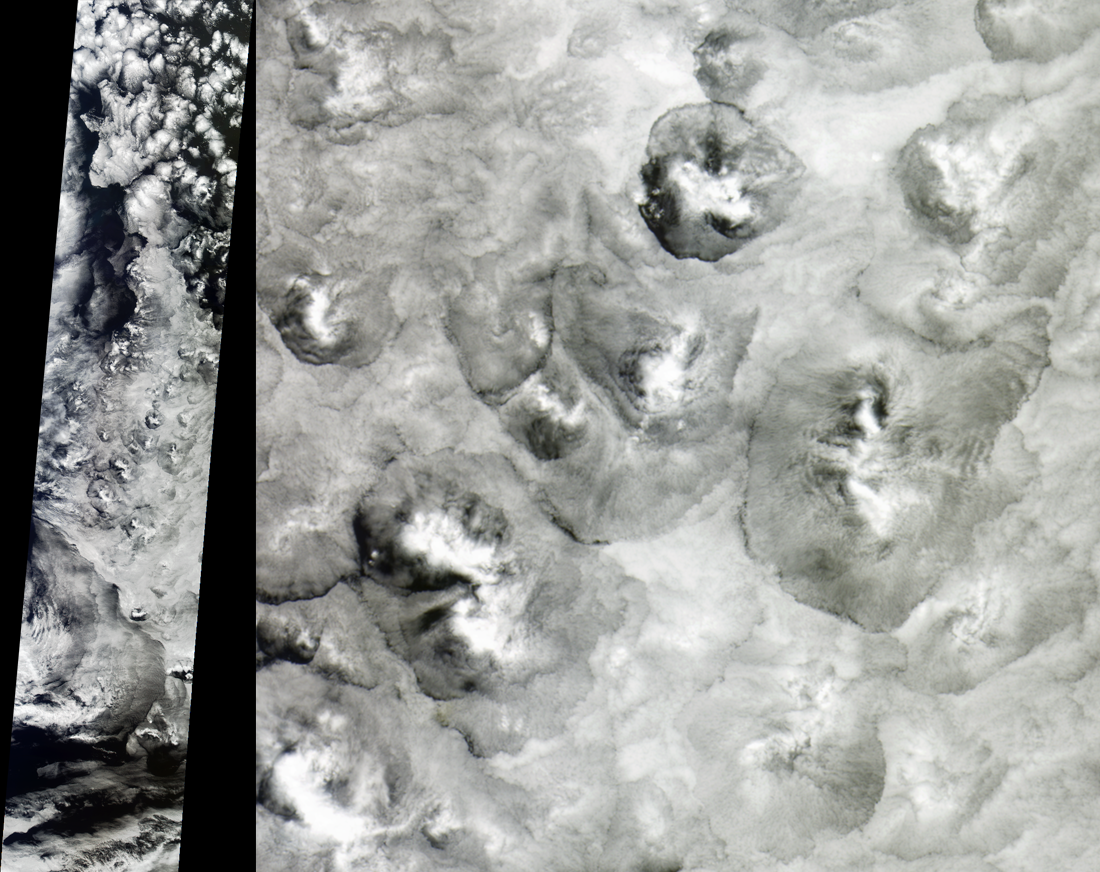

Closed Large Cell Clouds in the South Pacific

The shape and size of cellular patterns within marine stratocumulus cloud layers can change dramatically with the prevailing meteorological conditions. These views from the Multi-angle Imaging SpectroRadiometer provide an example of very large scale closed cells, and can be contrasted with the small cells described in an earlier image release. As described in that release, cellular structures are associated with the sinking of air that is strongly cooled at the level of the cloud-tops. This type of scene is fairly typical of mid-latitude oceanic clouds unperturbed by cyclonic or frontal activity.

When the cell centers are cloudy and the main sinking motion is concentrated at cell boundaries, the cells are referred to as “closed.” The cell diameters in this image range from 40 to 100 kilometers (about twice the average size of closed cells in general) and show an increased brightness at the cell centers, giving them a mogul-like appearance. Because the cloud-top heights do not vary substantially across the cells, the distinctive appearance is more likely due to an increased concentration of cloud droplets at their centers.

The left-hand panel shows a part of the swath captured by MISR’s nadir (vertical-viewing) camera on November 25, 2001 (Terra orbit 10318) and is displayed at a resolution of 1.1 kilometers per pixel. The right-hand panel highlights part of this scene at a resolution of 275 meters, and is centered at approximately 49.2 degrees south latitude and 179.9 degrees east longitude, covering an area of about 233 kilometers x 240 kilometers. The images utilize data from blocks 123 to 135 within World Reference System-2 path 68.

MISR was built and is managed by NASA’s Jet Propulsion Laboratory, Pasadena, CA, for NASA’s Office of Earth Science, Washington, DC. The Terra satellite is managed by NASA’s Goddard Space Flight Center, Greenbelt, MD. JPL is a division of the California Institute of Technology.

Credit: NASA/GSFC/LaRC/JPL, MISR Team